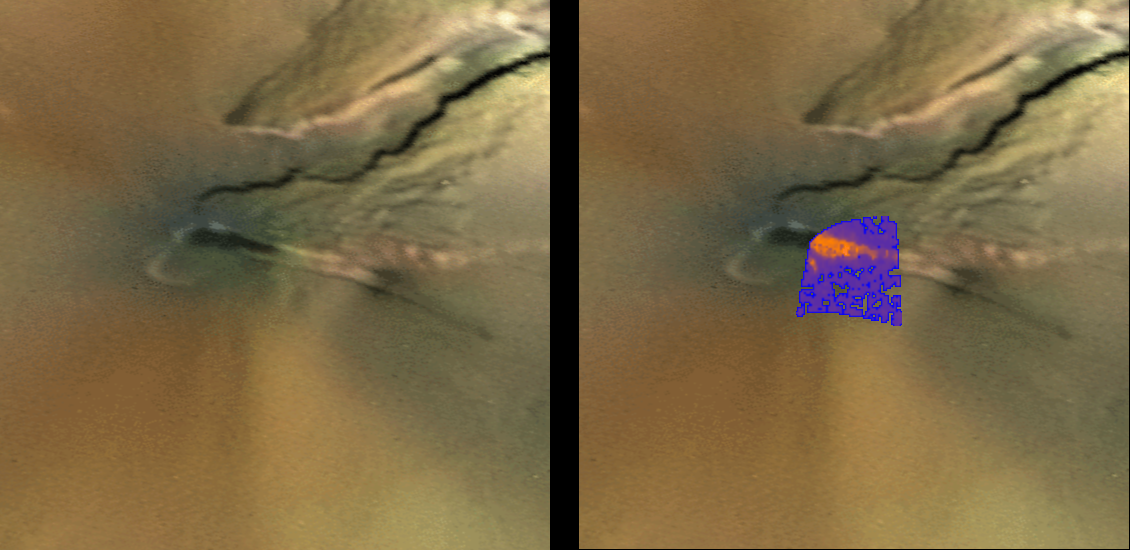

Temperature Map of Pele, Io

Pele, one of Io’s best-known volcanoes, was observed by the infrared spectrometer, an instrument onboard NASA’s Galileo spacecraft, during the flyby of Jupiter’s moon Io on February 22, 2000. The temperature map is shown here on the left in false color, superimposed on a visible color image of the Pele region obtained by the Voyager spacecraft in 1979. The red color represents the hottest lava flows. The purple colors are cooler materials. Preliminary results show that the temperatures of the hottest lava flows are at least 1,400 Kelvin (about 2,000 Fahrenheit), consistent with the temperatures of basaltic lava seen on the Kilauea volcano in Hawaii. It is possible that the eruption temperatures at Pele are even higher, as lava cools quickly once it starts to spread over the surface. The Voyager context image is 200 kilometers (124 miles) across.

The Jet Propulsion Laboratory, Pasadena, Calif., manages the mission for NASA’s Office of Space Science, Washington, D.C. JPL is a division of the California Institute of Technology in Pasadena.

Credit: NASA/JPL